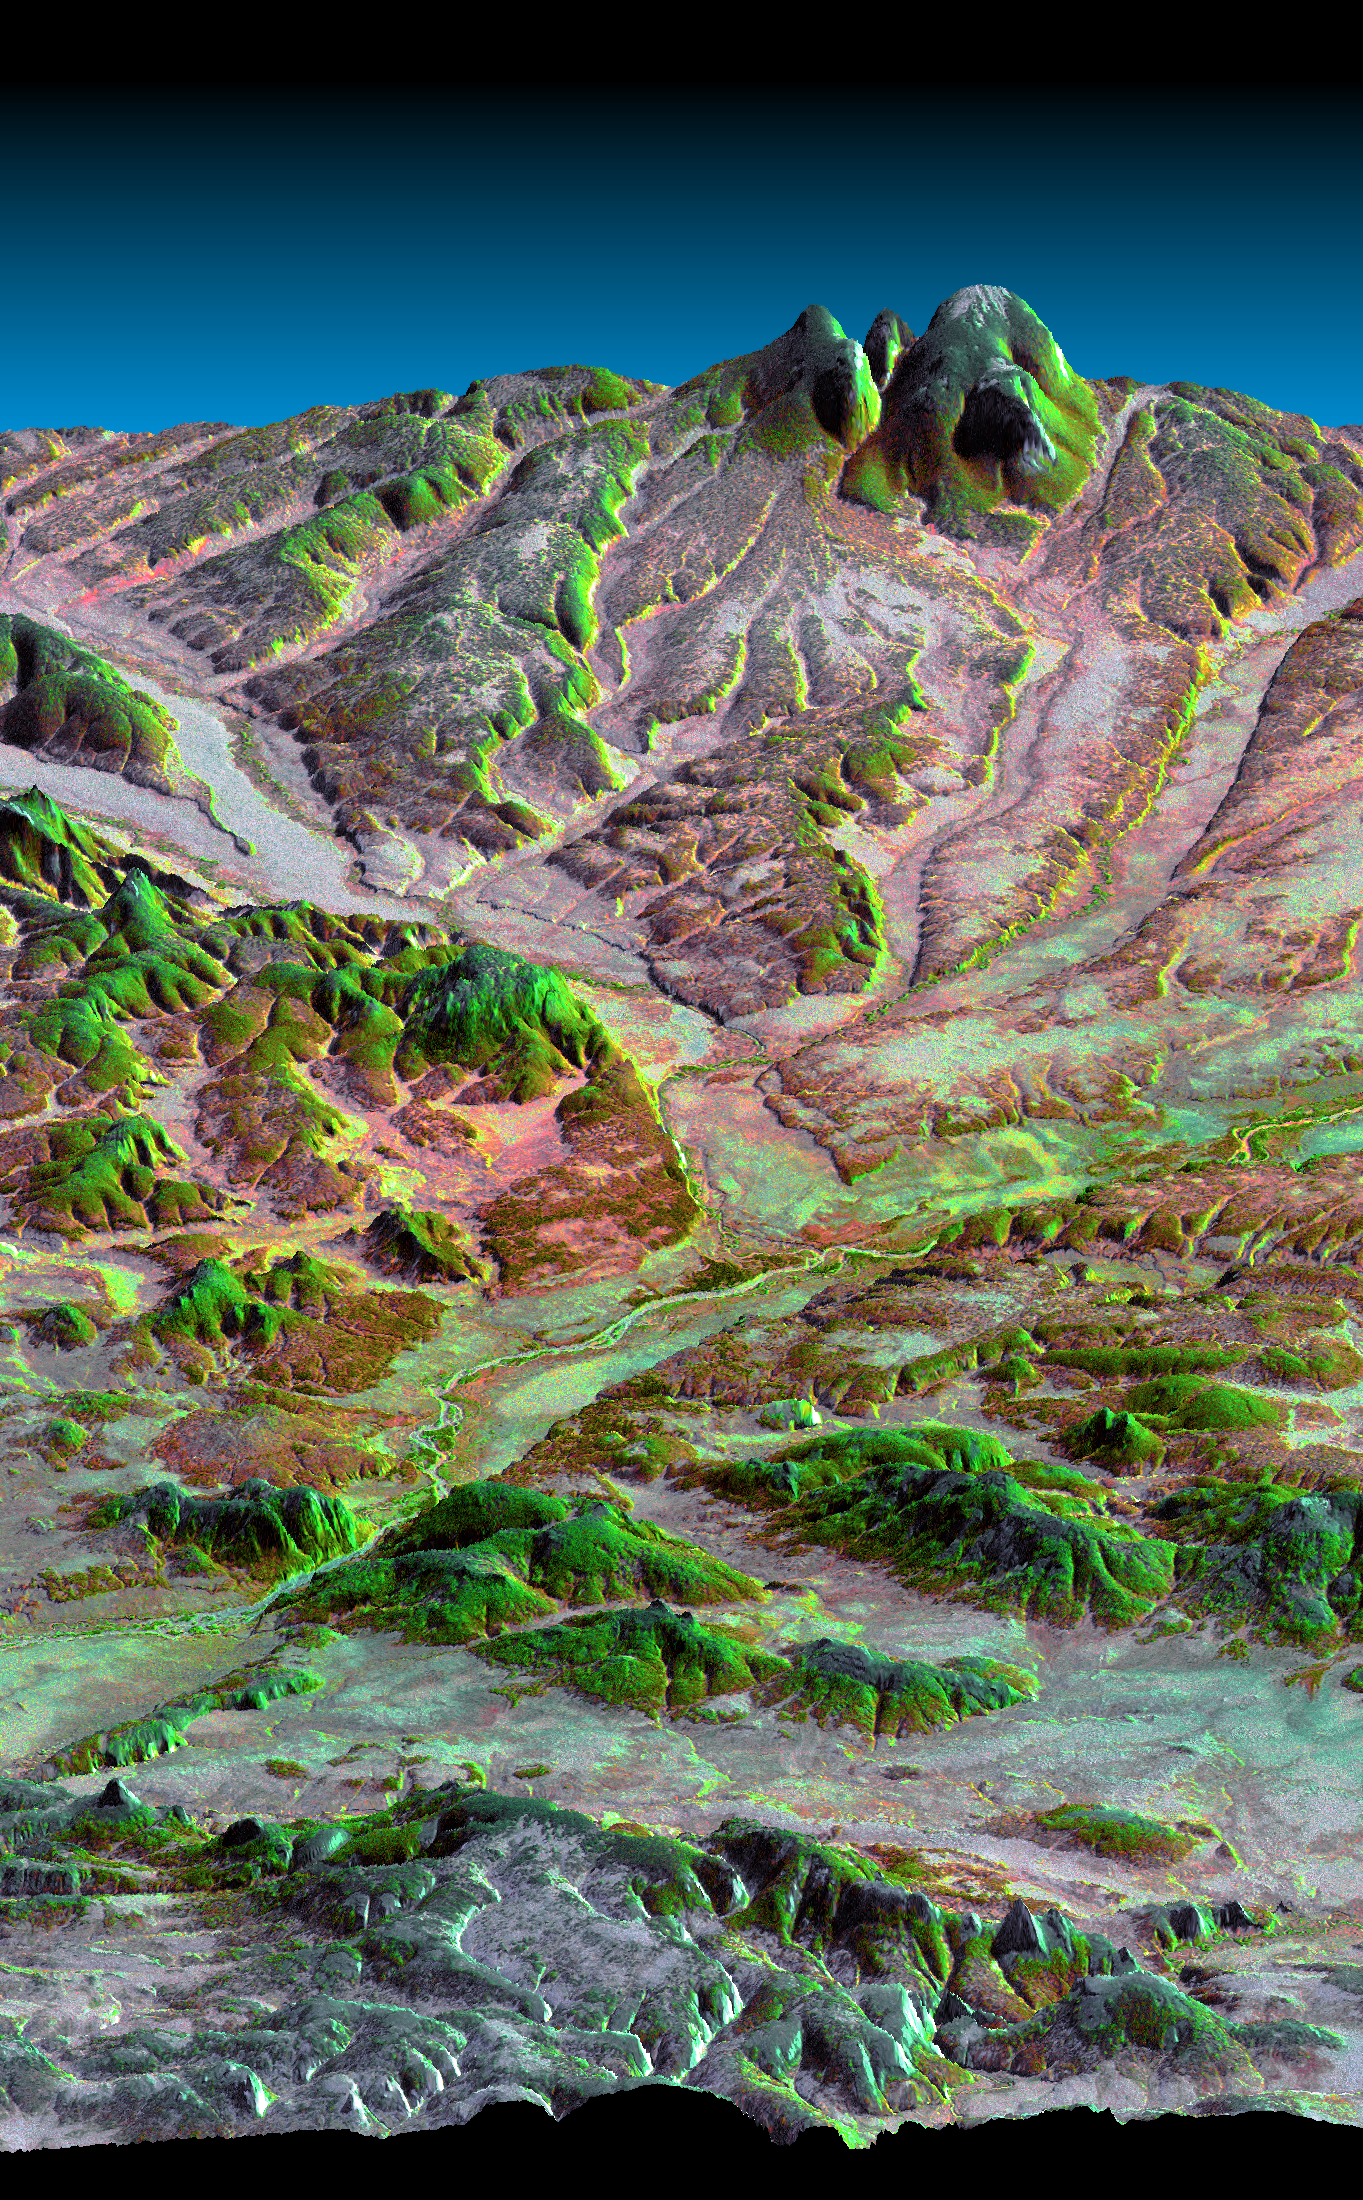

Kamchatka Peninsula, Russia 3-D Perspective with Landsat Overlay

This three-dimensional perspective view, looking up the Tigil River, shows the western side of the volcanically active Kamchatka Peninsula, Russia. The image shows that the Tigil River has eroded down from a higher and differing landscape and now flows through, rather than around the large green-colored bedrock ridge in the foreground. The older surface was likely composed of volcanic ash and debris from eruptions of nearby volcanoes. The green tones indicate that denser vegetation grows on south facing sunlit slopes at the northern latitudes. High resolution SRTM elevation data will be used by geologists to study how rivers shape the landscape, and by ecologists to study the influence of topography on ecosystems.

This image shows how data collected by the Shuttle Radar Topography Mission (SRTM) can be used to enhance other satellite images. Color and natural shading are provided by a Landsat 7 image acquired on January 31, 2000. Terrain perspective and shading were derived from SRTM elevation data acquired on February 12, 2000. Topography is exaggerated by about six times vertically. The United States Geological Survey’s Earth Resources Observations Systems (EROS) DataCenter, Sioux Falls, South Dakota, provided the Landsat data.

The Shuttle Radar Topography Mission (SRTM), launched on February 11, 2000, uses the same radar instrument that comprised the Spaceborne Imaging Radar-C/X-Band Synthetic Aperture Radar (SIR-C/X-SAR) that flew twice on the Space Shuttle Endeavour in 1994. The mission is designed to collect three-dimensional measurements of the Earth’s surface. To collect the 3-D data, engineers added a 60-meter-long (200-foot) mast, an additional C-band imaging antenna and improved tracking and navigation devices. The mission is a cooperative project between the National Aeronautics and Space Administration (NASA), the National Imagery and Mapping Agency (NIMA) and the German (DLR) and Italian (ASI) space agencies. It is managed by NASA’s Jet Propulsion Laboratory, Pasadena, CA, for NASA’s Earth Science Enterprise, Washington, DC.

Size: 71 km (44 miles) x 20 km (12 miles)
Location: 57 deg. North lat., 159 deg. East lon.
Orientation: Looking to the east
Original Data Resolution: 30 meters (99 feet)
Date Acquired: February 12, 2000

Credit: NASA/JPL/NIMA